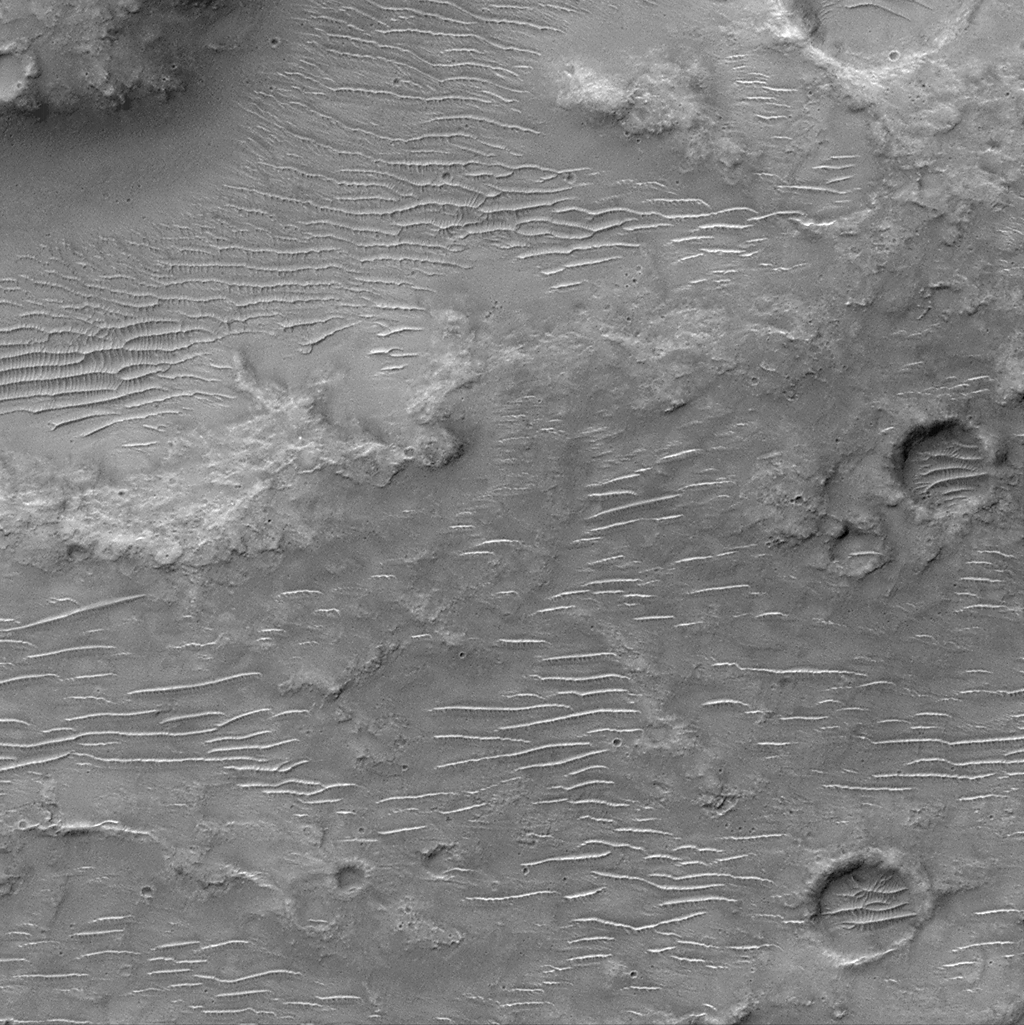

Ripples on Cratered Terrain North of Hesperia Planum

This is a Mars Orbiter Camera view of the cratered uplands located between the Amenthes Fossae and Hesperia Planum. This ancient, cratered surface sports a covering of windblown dunes and ripples oriented in somewhat different directions. The dunes are bigger and their crests generally run east-west across the image. The ripples are smaller and their crests run in a more north-south direction. The pattern they create together makes some of the dunes almost appear as if they are giant millipedes!This picture covers an area only 3 kilometers (1.9 miles) wide. Illumination is from the top.

Malin Space Science Systems and the California Institute of Technology built the MOC using spare hardware from the Mars Observer mission. MSSS operates the camera from its facilities in San Diego, CA. The Jet Propulsion Laboratory’s Mars Surveyor Operations Project operates the Mars Global Surveyor spacecraft with its industrial partner, Lockheed Martin Astronautics, from facilities in Pasadena, CA and Denver, CO.

Credit: NASA/JPL/MSSS